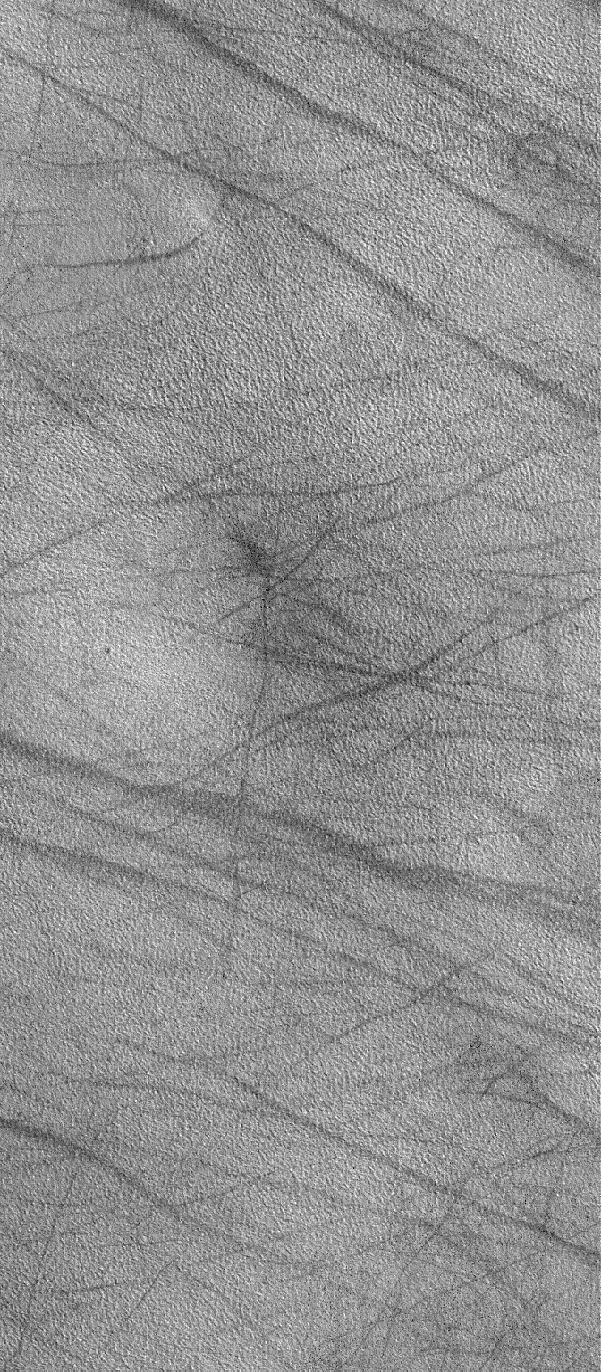

Northern Plains Scene

30 January 2006
This Mars Global Surveyor (MGS) Mars Orbiter Camera (MOC) image shows a typical view of the martian northern plains during northern summer. In spring and summer, dust devils crisscross the plains, creating dark, filamentary streaks such as those shown here. MOC has rarely observed actual active dust devils on the northern plains, suggesting that these probably occur at a time of day that is different than the ~2 p.m. local time when MGS flies over these surfaces. As with high latitudes on Earth, daytime lasts longer in summer than at lower latitudes; thus, dust devils might occur earlier or later in the afternoon than is common in equatorial settings.

Location near: 69.5°N, 66.5°W
Image width: ~3 km (~1.9 mi)
Illumination from: lower left
Season: Northern Summer

Credit: NASA/JPL/Malin Space Science Systems